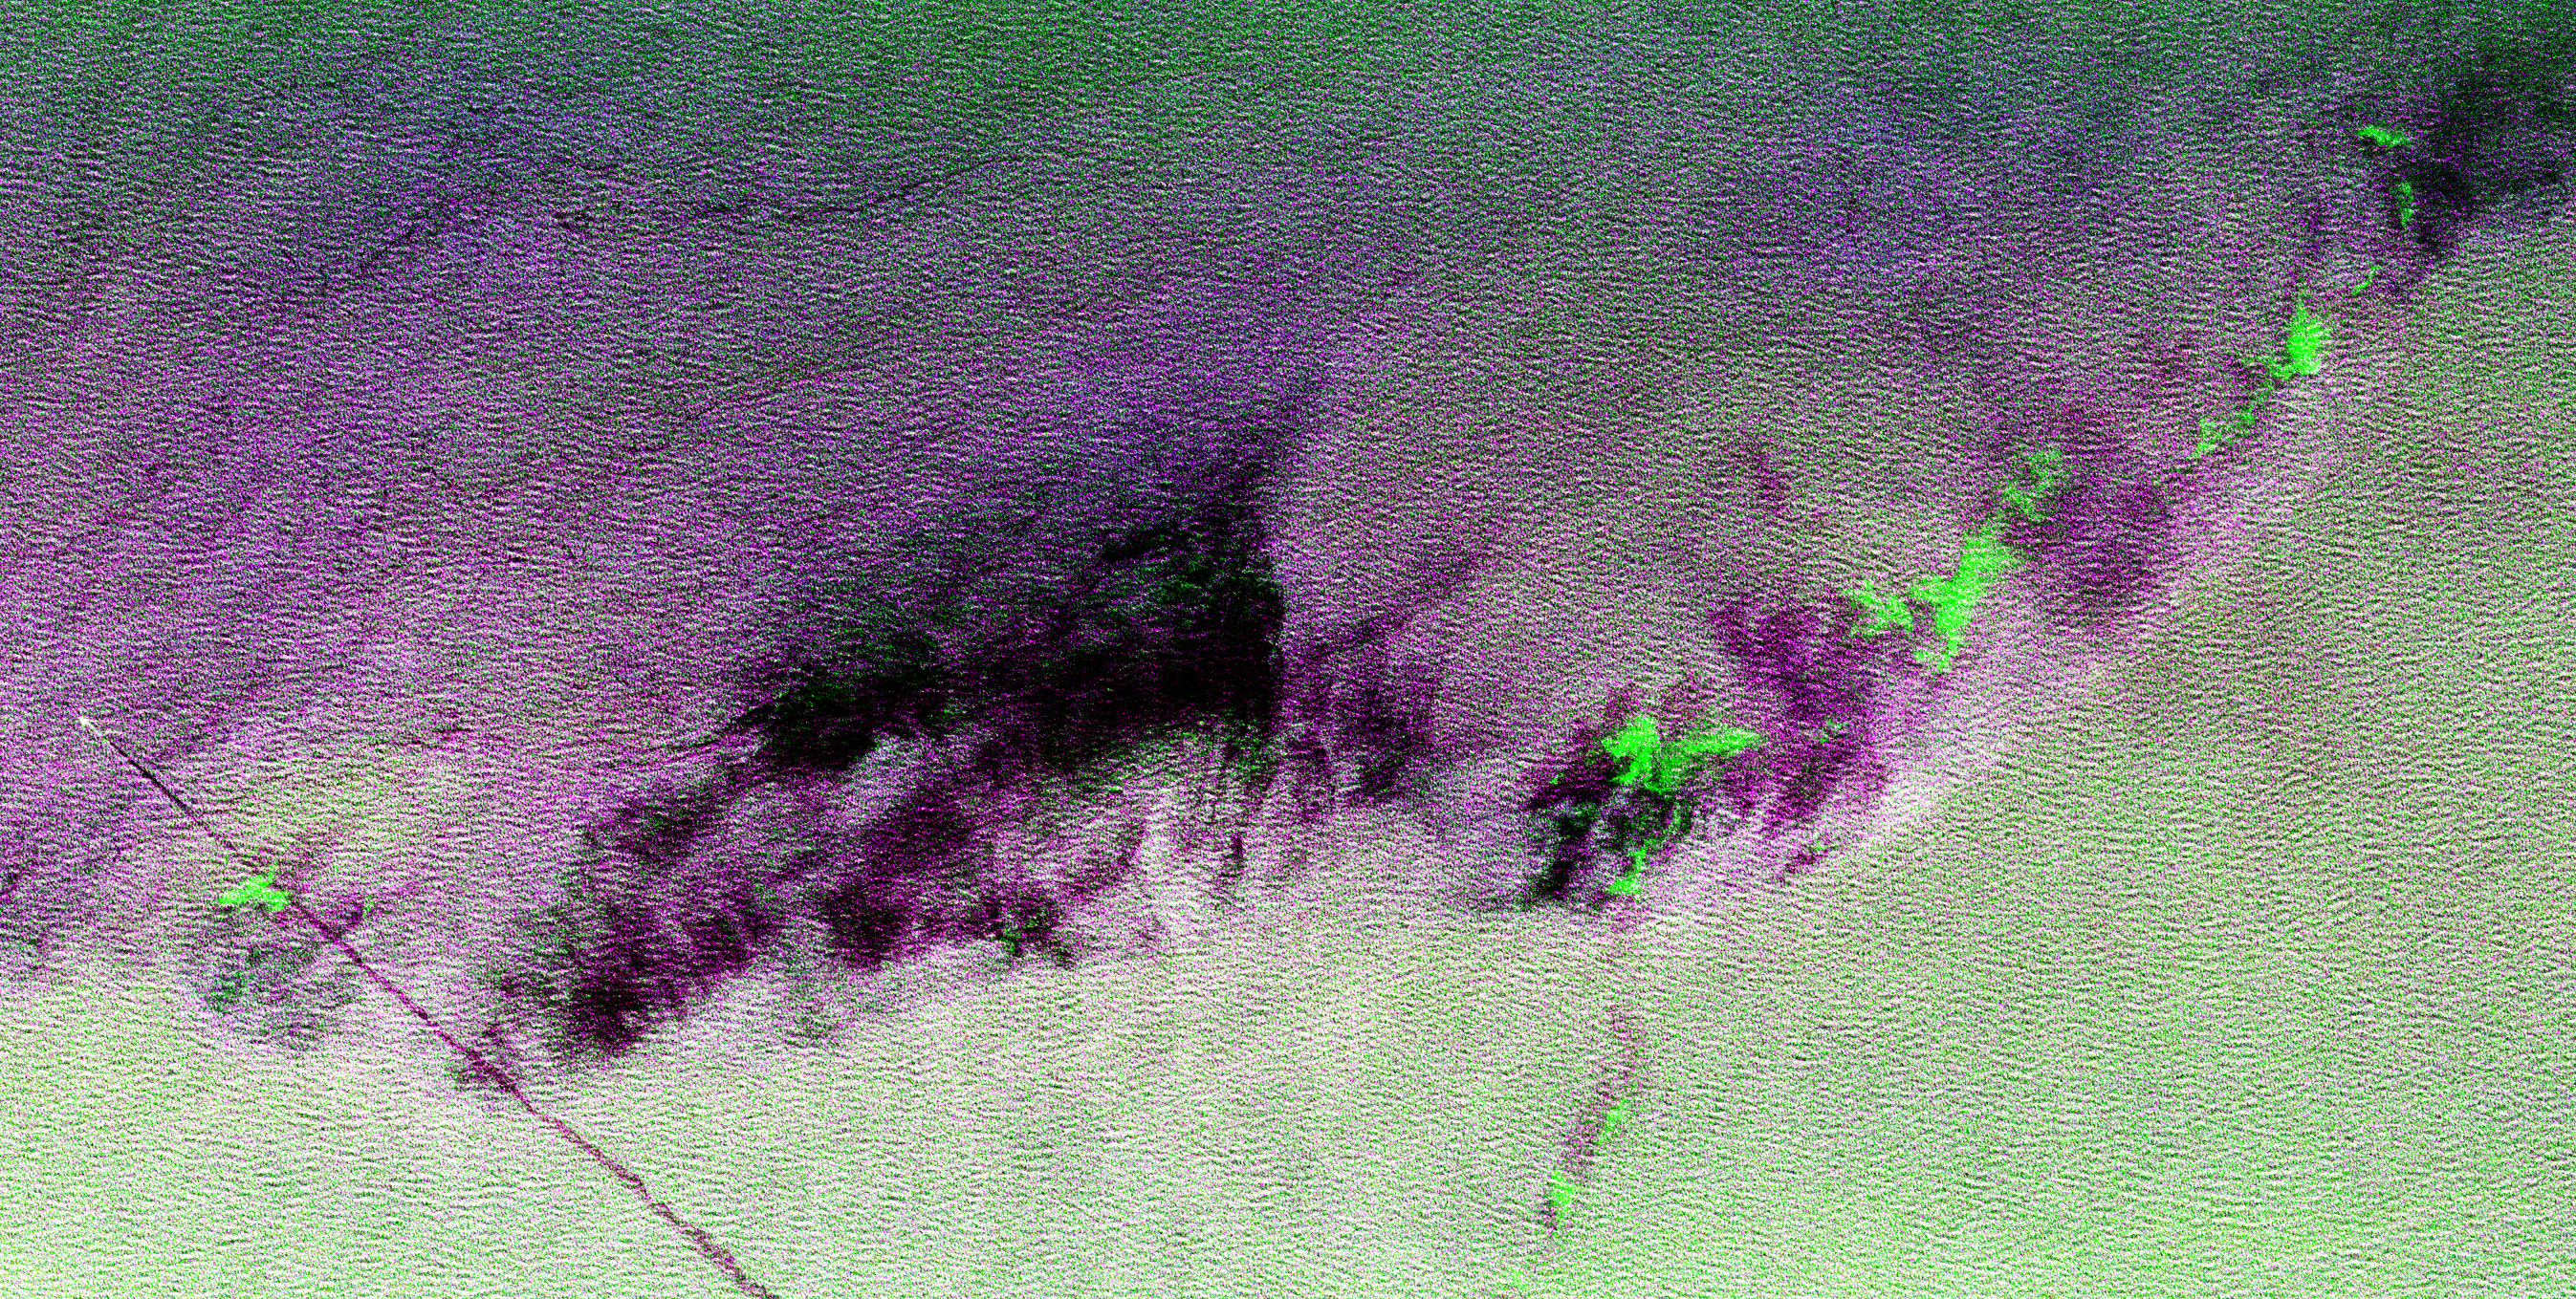

Space Radar Image of North Atlantic Ocean

This is a radar image showing surface features on the open ocean in the northeast Atlantic Ocean. There is no land mass in this image. The purple line in the lower left of the image is the stern wake of a ship. The ship creating the wake is the bright white spot on the middle, left side of the image. The ship’s wake is about 28 kilometers (17 miles) long in this image and investigators believe that is because the ship may be discharging oil. The oil makes the wake last longer and causes it to stand out in this radar image. A fairly sharp boundary or front extends from the lower left to the upper right corner of the image and separates two distinct water masses that have different temperatures. The different water temperature affects the wind patterns on the ocean. In this image, the light green area depicts rougher water with more wind, while the purple area is calmer water with less wind. The dark patches are smooth areas of low wind, probably related to clouds along the front, and the bright green patches are likely due to ice crystals in the clouds that scatter the radar waves. The overall “fuzzy” look of this image is caused by long ocean waves, also called swells. Ocean radar imagery allows the fine detail of ocean features and interactions to be seen, such as the wake, swell, ocean front and cloud effects, which can then be used to enhance the understanding of ocean dynamics on smaller and smaller scales.

The image is centered at 42.8 degrees north latitude, 26.2 degrees west longitude and shows an area approximately 35 kilometers by 65 kilometers (22 by 40 miles). The colors in the image are assigned to different frequencies and polarizations of the radar as follows: red is L-band horizontally transmitted, horizontally received; green is C-band horizontally transmitted, horizontally received; blue is L-band vertically transmitted, vertically received. This image was acquired by the Spaceborne Imaging Radar-C/X-band Synthetic Aperture Radar (SIR-C/X-SAR) imaging radar when it flew aboard the space shuttle Endeavour on April 11, 1994. SIR-C/X-SAR, a joint mission of the German, Italian and United States space agencies, is part of NASA’s Mission to Planet Earth.

Credit: NASA/JPL